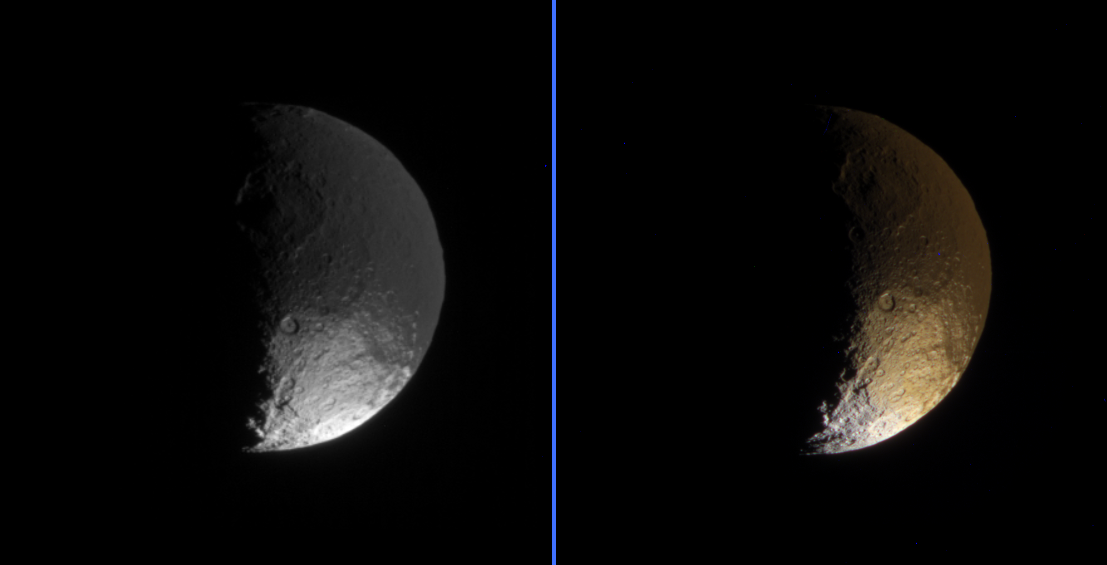

From Dark to Bright and Red to White

Cassini’s landmark investigation of Saturn’s yin-yang moon Iapetus, with its bright and dark hemispheres, continues to provide insights into the nature of this intriguing body.

These two views of Iapetus primarily show terrain in the southern part of the moon’s dark leading hemisphere — the side of Iapetus that is coated with dark material. The bright south pole of Iapetus is visible, along with some terrain (at the bottom) that lies on the bright trailing hemisphere.

The dark terrain known as Cassini Regio is uniformly dark between the equator and about 30 degrees south latitude. From there down to about 50 to 60 degrees south latitude, the dark material looks “patchy” because south-facing crater walls are bright (being largely devoid of the dark material). South of this region, only some northward-facing crater walls are still dark, while the bright terrain has a somewhat reddish color.

See PIA06167 for an up-close view of this transition in the northern hemisphere.

Beyond 90 degrees south (i.e., on the trailing side), the reddish color becomes white. The region at the bottom of the color view presented here shows this “color boundary” in the bright terrain, which also marks the boundary between the leading and trailing hemispheres.

Iapetus is 1,468 kilometers (912 miles) across. North is up in the monochrome image and rotated 16 degrees to the left in the color image.

The monochrome image on the left was taken using a filter sensitive to wavelengths of infrared light centered at 930 nanometers. The image was obtained with the Cassini spacecraft narrow-angle camera on April 8, 2006, at a distance of approximately 866,000 kilometers (538,000 miles) from Iapetus and at a Sun-Iapetus-spacecraft, or phase, angle of 88 degrees. The image scale is 5 kilometers (3 miles) per pixel.

The color view on the right was created by combining images taken in ultraviolet, green and infrared spectral filters. The images were acquired with the Cassini spacecraft narrow-angle camera on April 9, 2006, at a distance of approximately 692,000 kilometers (430,000 miles) from Iapetus and at a Sun-Iapetus-spacecraft, or phase, angle of 101 degrees. The image scale is 4 kilometers (2.5 miles) per pixel.

The Cassini-Huygens mission is a cooperative project of NASA, the European Space Agency and the Italian Space Agency. The Jet Propulsion Laboratory, a division of the California Institute of Technology in Pasadena, manages the mission for NASA’s Science Mission Directorate, Washington, D.C. The Cassini orbiter and its two onboard cameras were designed, developed and assembled at JPL. The imaging operations center is based at the Space Science Institute in Boulder, Colo.

Credit: NASA/JPL/Space Science Institute